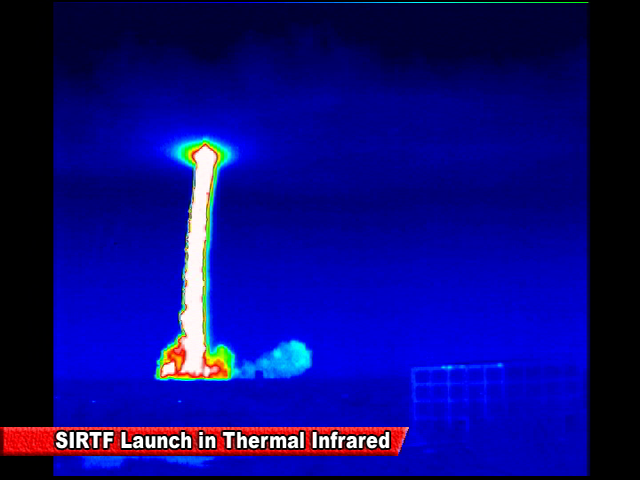

Spitzer Launch in Infrared

Screen grab from an infrared video of the launch of the Spitzer Space Telescope on August 25, 2003

Credit: NASA/JPL-Caltech